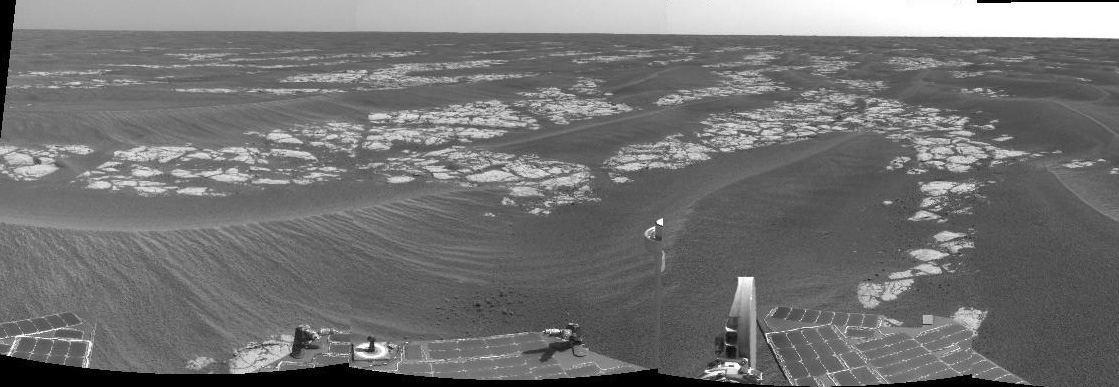

Heading South on ‘Erebus Highway’

NASA’s Mars Exploration Rover Opportunity is currently traveling southward over a pavement of outcrop dubbed the “Erebus Highway.” “Erebus Crater,” the rover’s next target, lies less than 100 meters (328 feet) south of its current position. This view is a mosaic produced from from frames taken by the rover’s navigation camera during Opportunity’s 582nd martian day, or sol (Sept. 13, 2005). It shows fractured blocks of ancient sedimentary rock separated by recent sand dunes. Mars Exploration Rover team scientists are investigating both the composition of the rocks and the processes by which the distinctive fracture pattern arose.

Credit: NASA/JPL